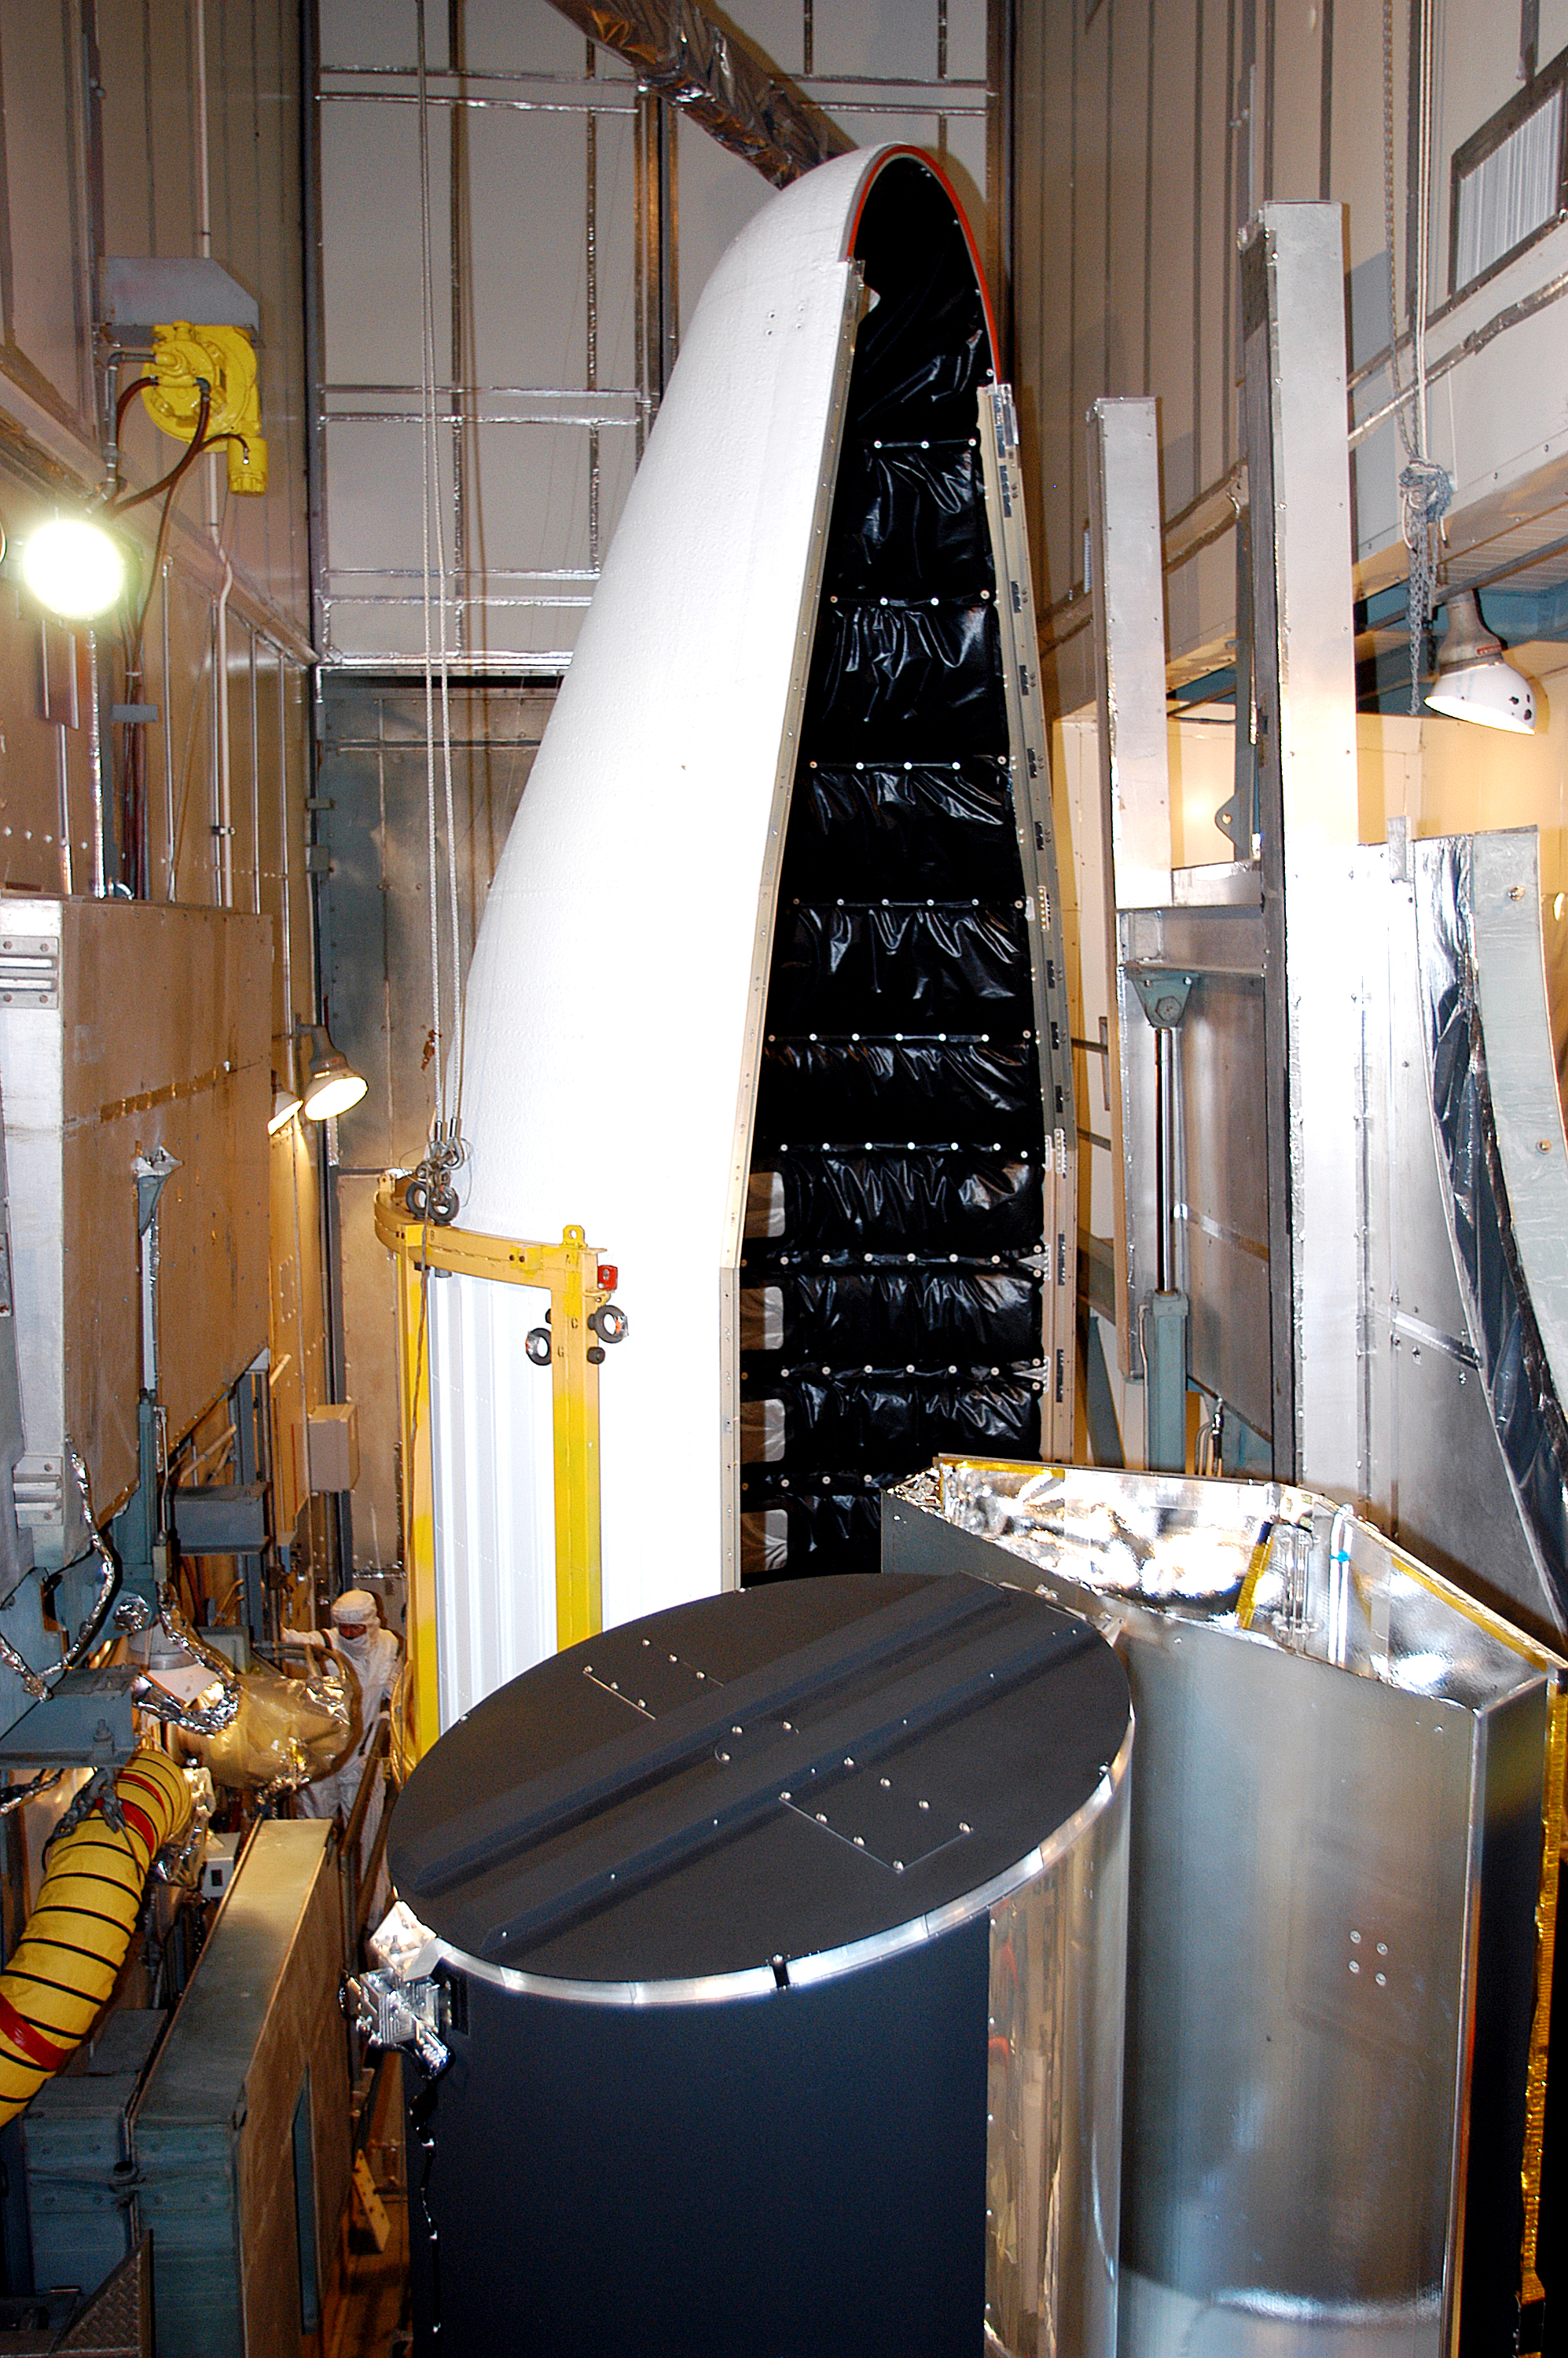

Spitzer On Top

On August 14, 2003, the Spitzer Space Telescope was secured into the faring on top of the Delta II rocket that launched it into Earth-trailing, heliocentric orbit.

Credit: NASA/KSC